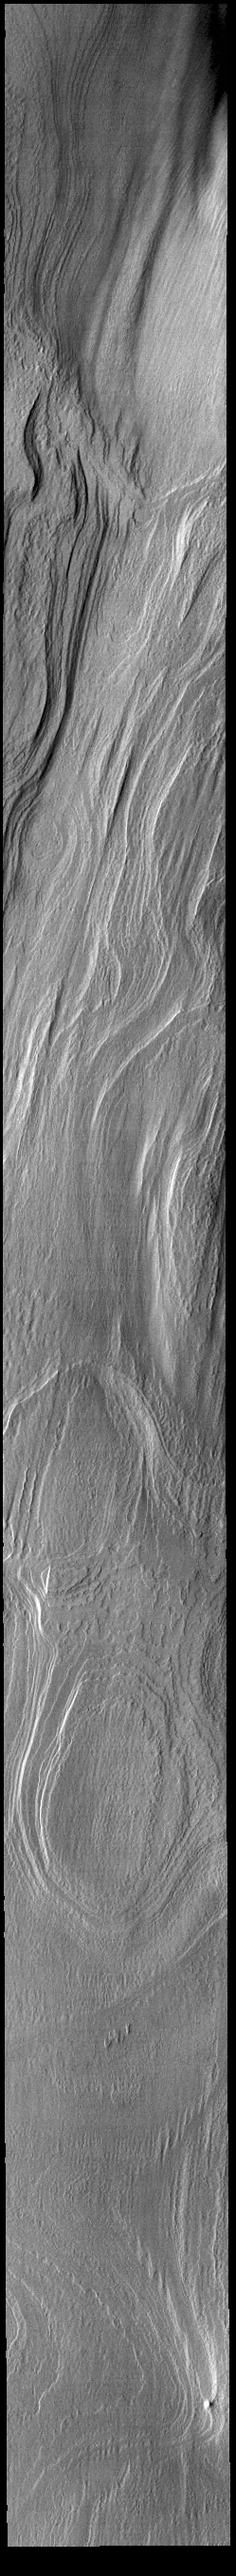

Polar Cap Layers

Today’s VIS image shows part of the south polar cap. Millions of years of alternating seasons have created the south polar cap. Ice is laid down during the winter and dust coats the ice in summer. The ice/dust cycle creates layers as the cap grows. The layers are revealed on the side of troughs that are eroded down into the cap.

Credit: NASA/JPL-Caltech/ASU